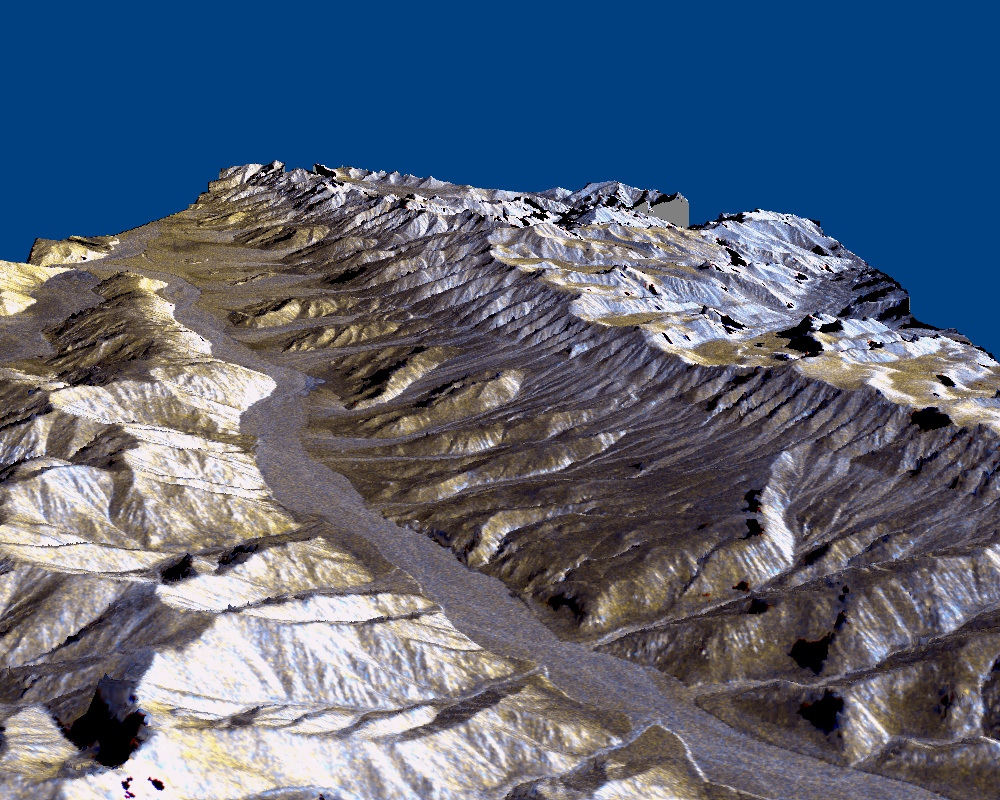

Space Radar Image of Karakax Valley, China 3-D

This three-dimensional perspective of the remote Karakax Valley in the northern Tibetan Plateau of western China was created by combining two spaceborne radar images using a technique known as interferometry. Visualizations like this are helpful to scientists because they reveal where the slopes of the valley are cut by erosion, as well as the accumulations of gravel deposits at the base of the mountains. These gravel deposits, called alluvial fans, are a common landform in desert regions that scientists are mapping in order to learn more about Earth’s past climate changes. Higher up the valley side is a clear break in the slope, running straight, just below the ridge line. This is the trace of the Altyn Tagh fault, which is much longer than California’s San Andreas fault. Geophysicists are studying this fault for clues it may be able to give them about large faults. Elevations range from 4000 m (13,100 ft) in the valley to over 6000 m (19,700 ft) at the peaks of the glaciated Kun Lun mountains running from the front right towards the back. Scale varies in this perspective view, but the area is about 20 km (12 miles) wide in the middle of the image, and there is no vertical exaggeration.

The two radar images were acquired on separate days during the second flight of the Spaceborne Imaging Radar-C/X-band Synthetic Aperture Radar (SIR-C/X-SAR) aboard the space shuttle Endeavour in October 1994. The interferometry technique provides elevation measurements of all points in the scene. The resulting digital topographic map was used to create this view, looking northwest from high over the valley. Variations in the colors can be related to gravel, sand and rock outcrops. This image is centered at 36.1 degrees north latitude, 79.2 degrees east longitude. Radar image data are draped over the topography to provide the color with the following assignments: Red is L-band vertically transmitted, vertically received; green is the average of L-band vertically transmitted, vertically received and C-band vertically transmitted, vertically received; and blue is C-band vertically transmitted, vertically received. SIR-C/X-SAR, a joint mission of the German, Italian and United States space agencies, is part of NASA’s Mission to Planet Earth.

Credit: NASA/JPL